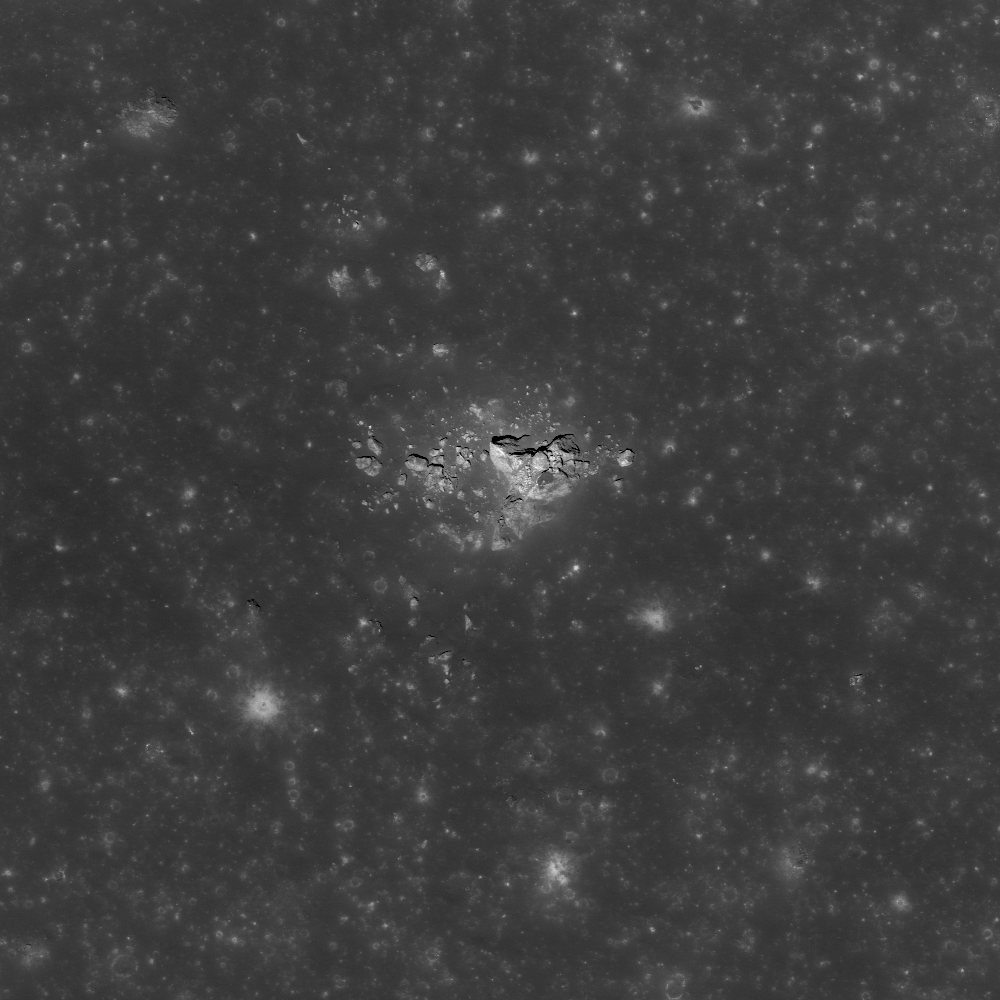

Kepler Crater Ejecta

Large boulder ejected from Kepler crater, a small depression from the boulder’s impact is just visible. LROC NAC M140155410L, image width is 800 meters (2625 feet).

Kepler is a Copernican aged crater (32 kilometers (20 miles) diameter, 8.1°N, 322.0°E) named for the German Astronomer Johannes Kepler, famous for his three laws of planetary motion. The impact event that created Kepler crater was energetic enough to eject this 100 meters (328 feet) boulder out onto its continuous ejecta blanket. Impact events excavate material from great depth (approximately 1/3 the transient crater diameter) and distribute the material around the crater as ejecta. The material at the top of the impacted surface is ejected the furthest, while the deepest material has just enough energy to land on the crater rim. This distance to depth relation creates a natural core sample for astronauts to collect as they explore.

NASA’s Goddard Space Flight Center built and manages the mission for the Exploration Systems Mission Directorate at NASA Headquarters in Washington. The Lunar Reconnaissance Orbiter Camera was designed to acquire data for landing site certification and to conduct polar illumination studies and global mapping. Operated by Arizona State University, LROC consists of a pair of narrow-angle cameras (NAC) and a single wide-angle camera (WAC). The mission is expected to return over 70 terabytes of image data.

Credit: NASA/GSFC/Arizona State University